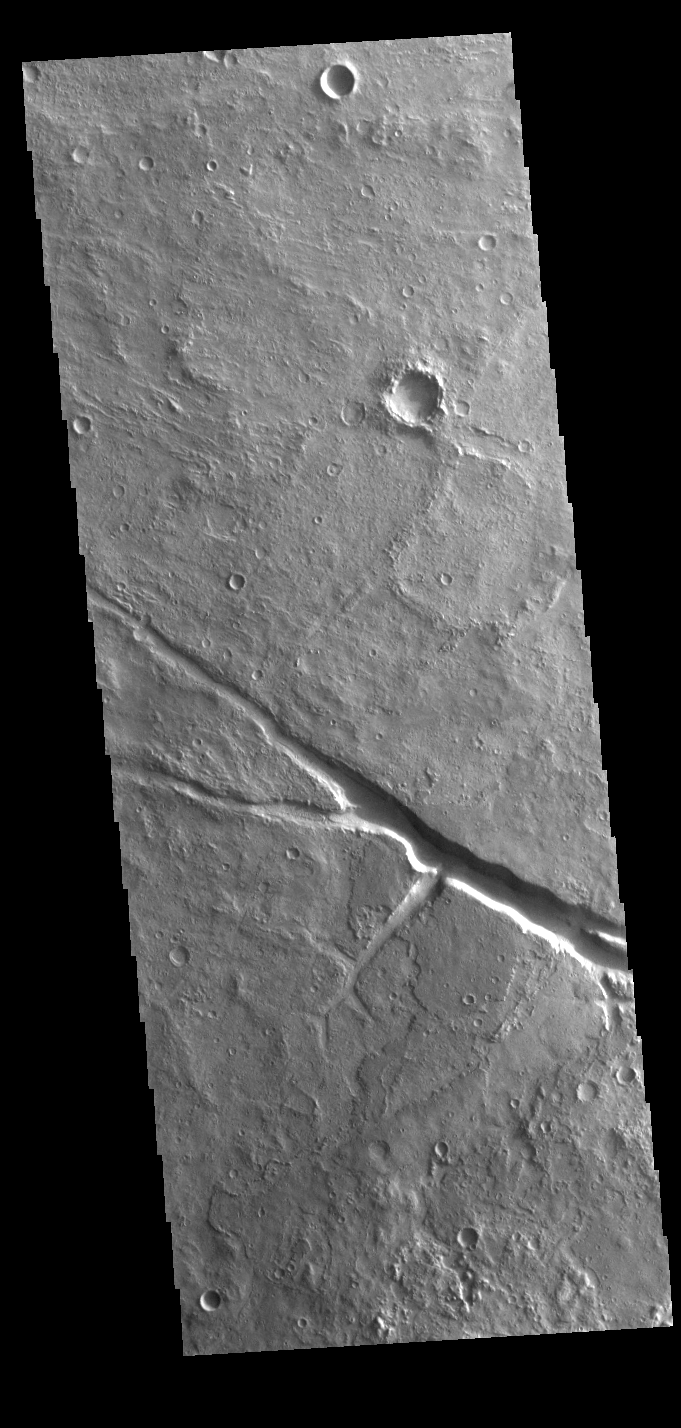

Margaritifer Terra

A large enclosed basin is located in Margaritifer Terra. Several small channels flow into the basin and multiple large outflow channels cross it from south to north. This VIS image shows are region of graben within the center of the basin.

Credit: NASA/JPL-Caltech/ASU